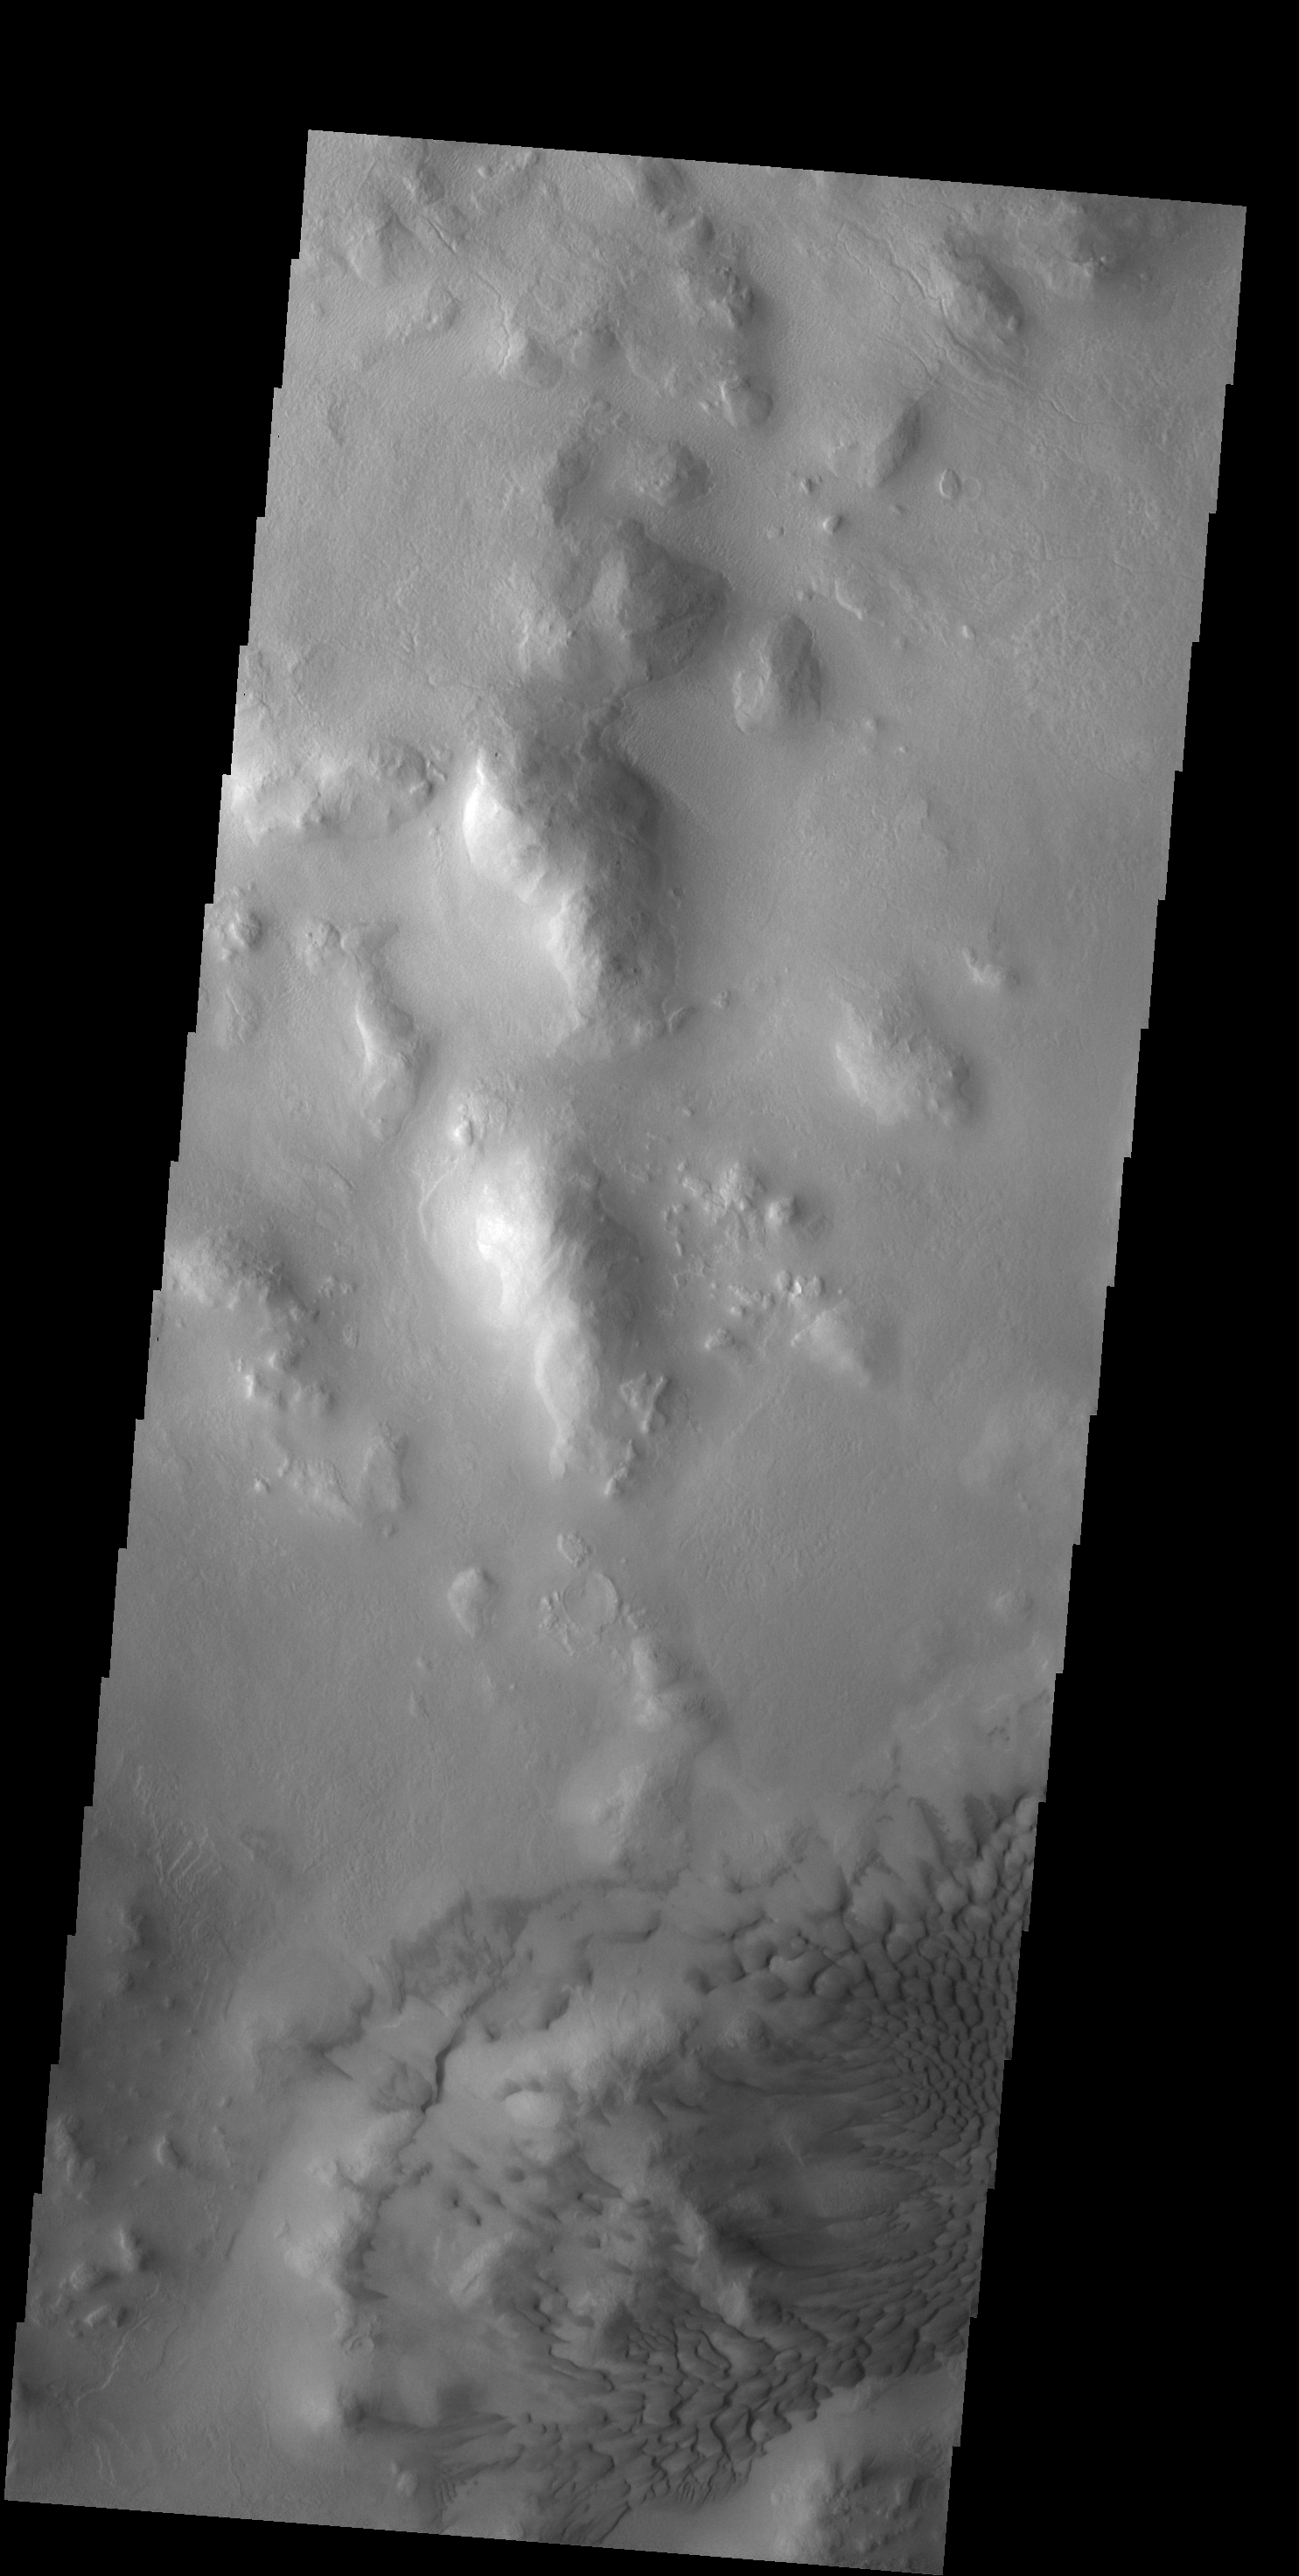

Lyot Crater Dunes

The dunes in this VIS image are located on the floor of Lyot Crater.

Credit: NASA/JPL-Caltech/ASU